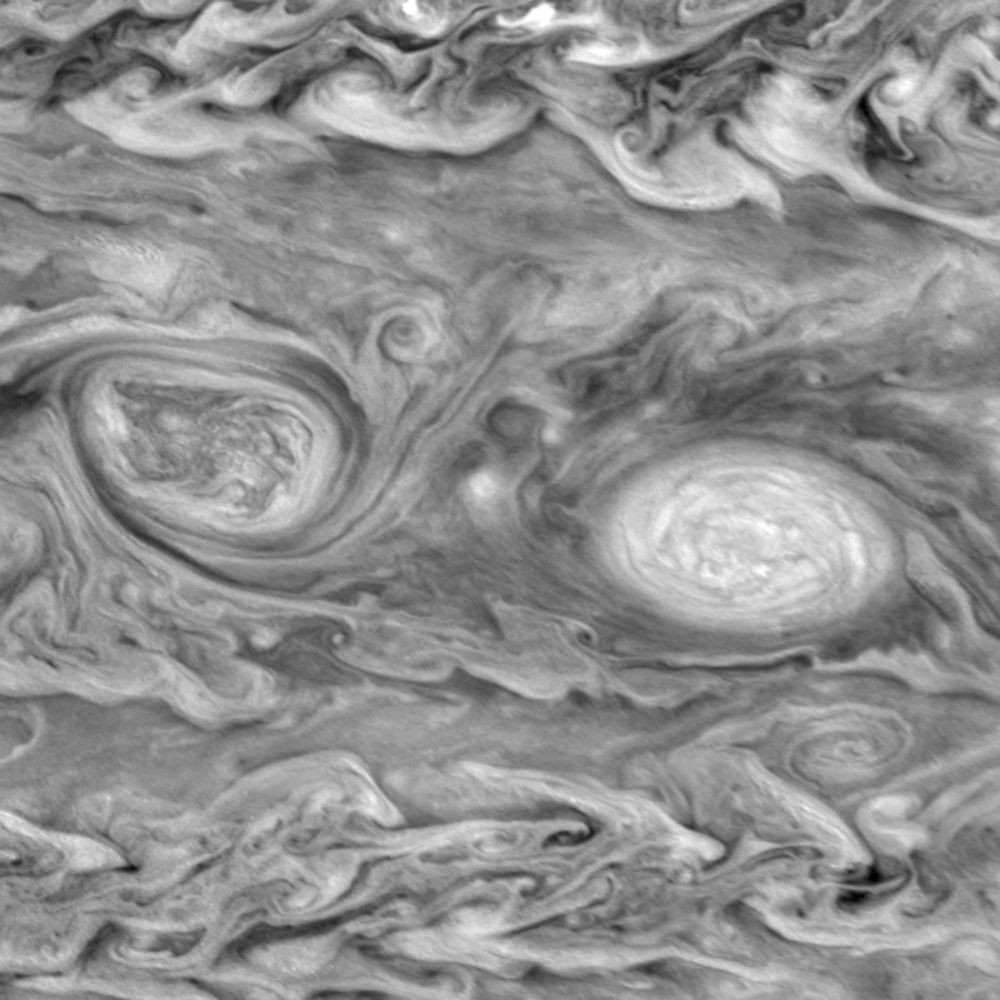

Motion in Jupiter’s Atmospheric Vortices (Near-infrared filters)

Two frame “movie” of a pair of vortices in Jupiter’s southern hemisphere. The two frames are separated by ten hours. The right oval is rotating counterclockwise, like other anticyclonic bright vortices in Jupiter’s atmosphere. The left vortex is a cyclonic (clockwise) vortex. The differences between them (their brightness, their symmetry, and their behavior) are clues to how Jupiter’s atmosphere works. The frames span about fifteen degrees in latitude and longitude and are centered at 141 degrees west longitude and 36 degrees south planetocentric latitude. Both vortices are about 3500 kilometers in diameter in the north-south direction.

The images were taken in near infrared light at 756 nanometers and show clouds that are at a pressure level of about 1 bar in Jupiter’s atmosphere. North is at the top. The smallest resolved features are tens of kilometers in size. These images were taken on May 7, 1997, at a range of 1.5 million kilometers by the Solid State Imaging system on NASA’s Galileo spacecraft.

The Jet Propulsion Laboratory, Pasadena, CA manages the Galileo mission for NASA’s Office of Space Science, Washington, DC. JPL is an operating division of California Institute of Technology (Caltech).

Credit: NASA/JPL-Caltech